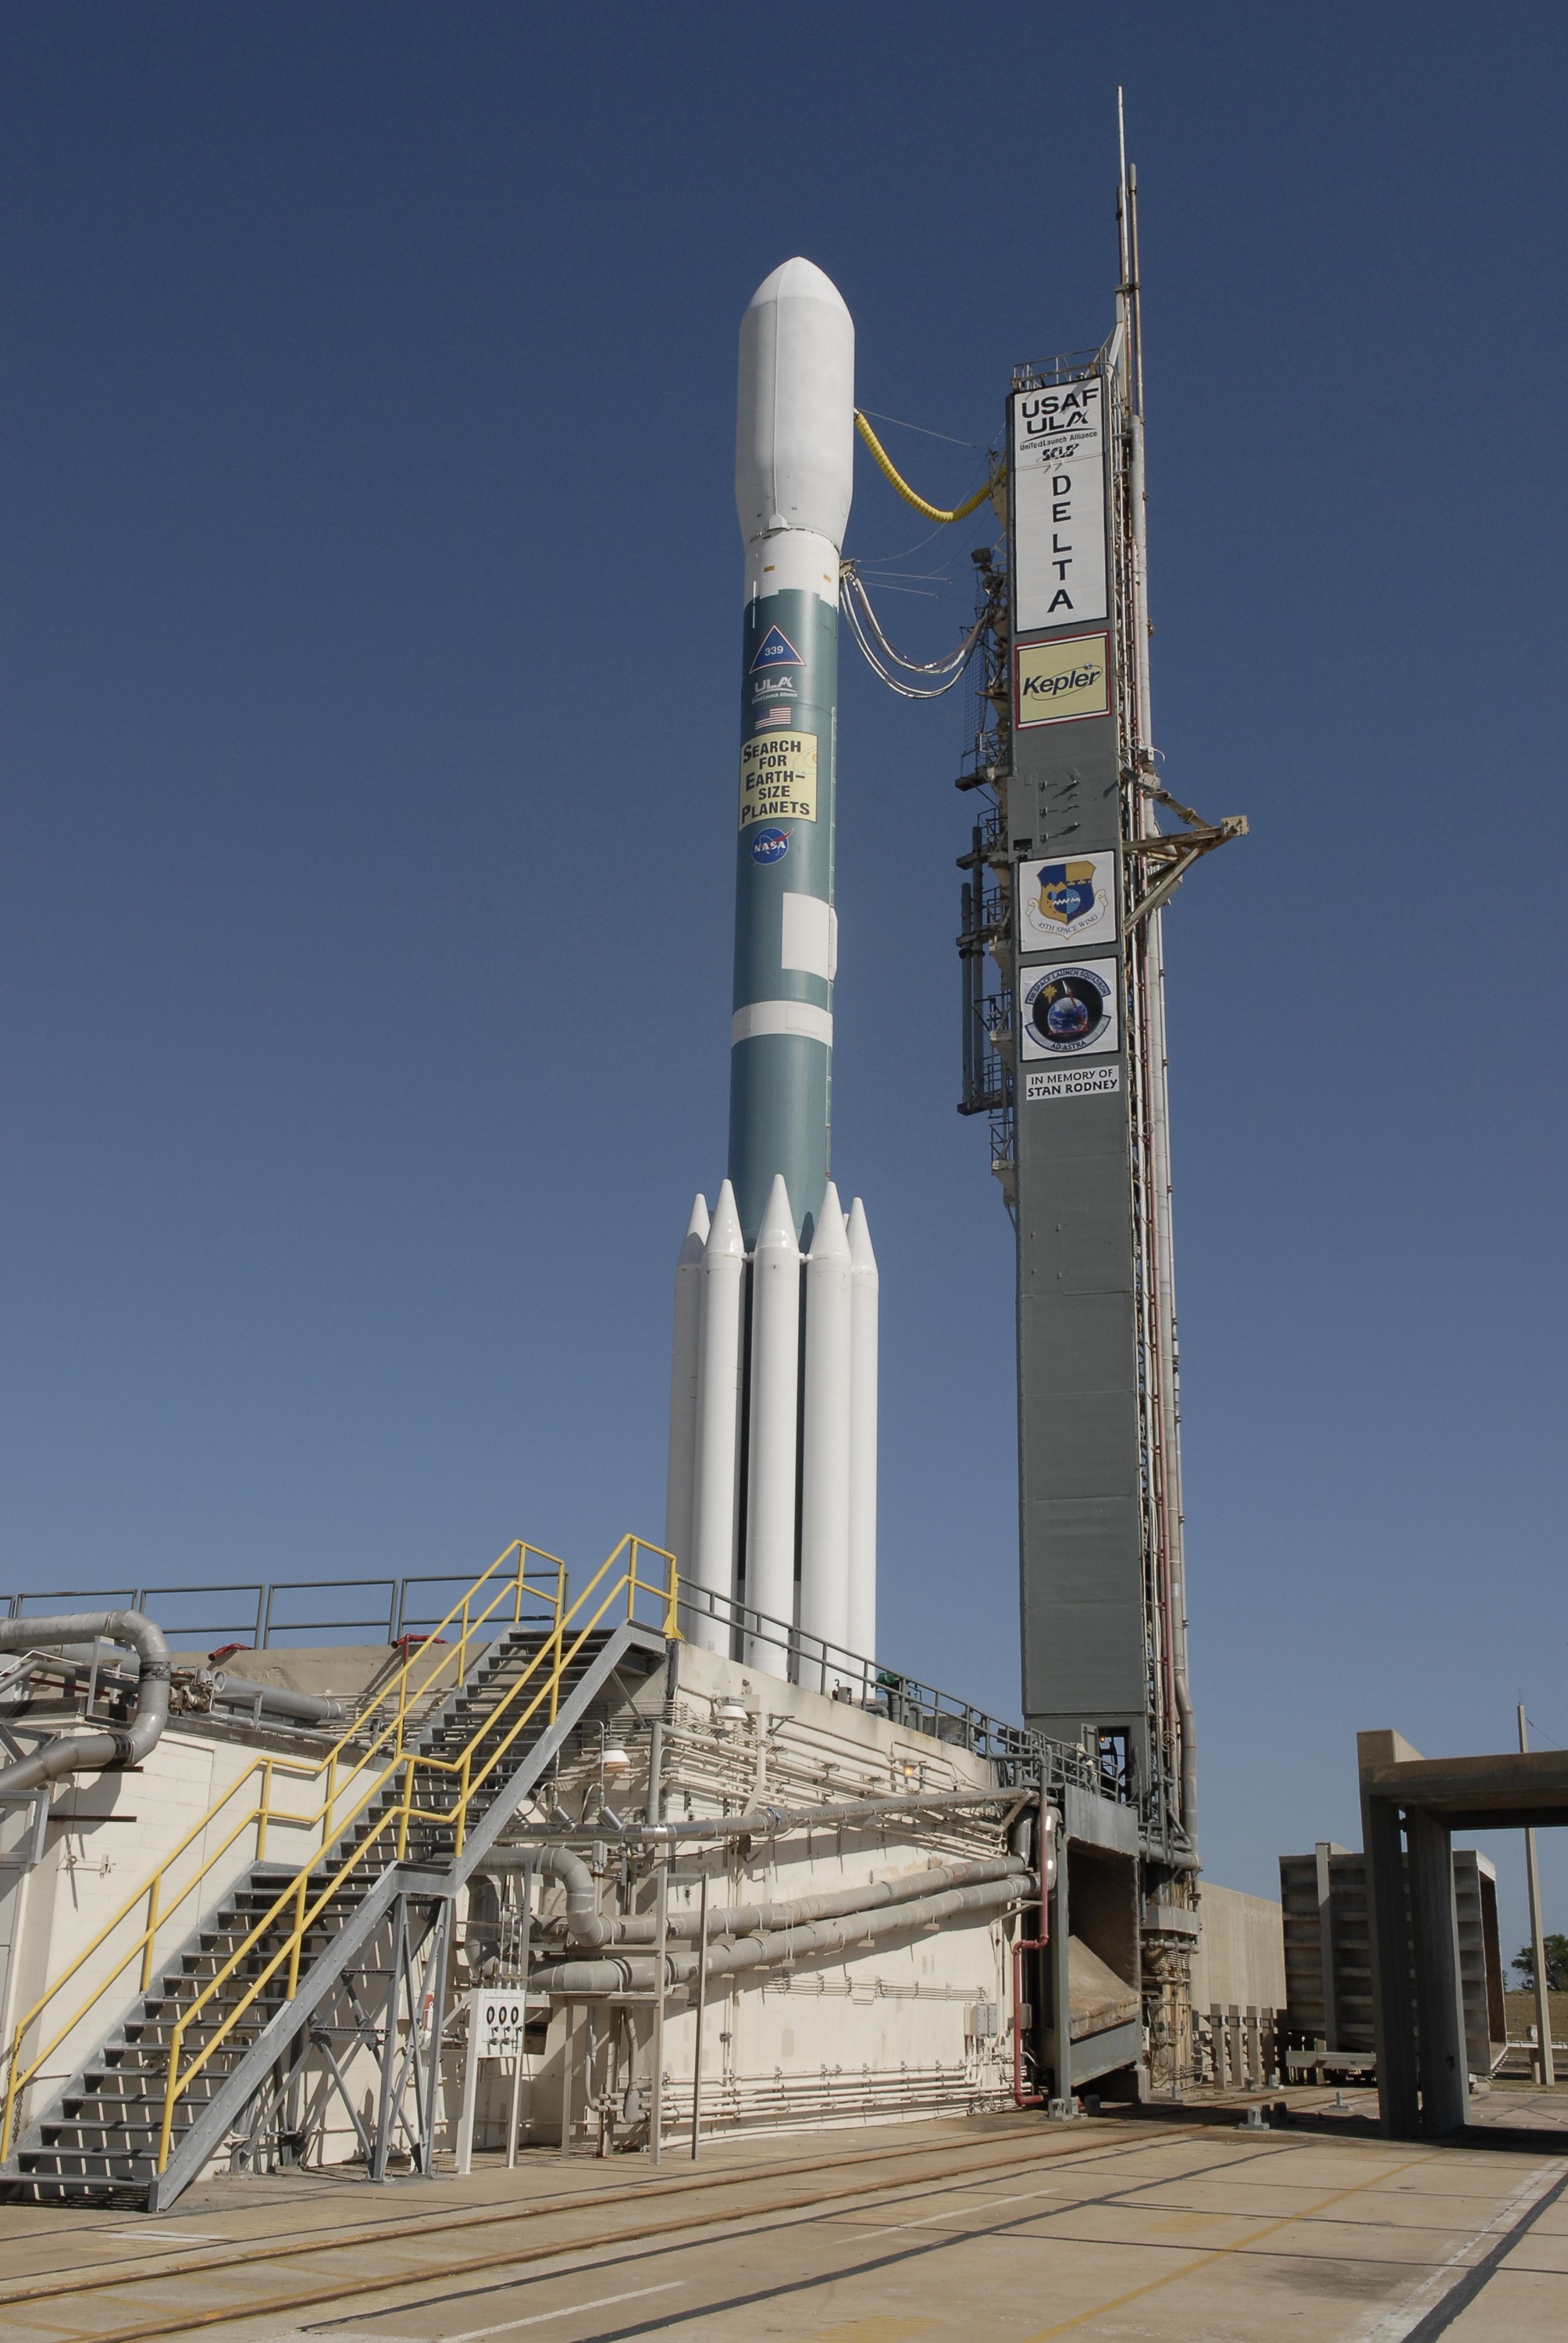

CAPE CANAVERAL, Fla. – After rollback of the mobile service tower on Cape Canaveral Air Force Station's Launch Pad 17-B in Florida, NASA's Kepler spacecraft sits poised for launch atop the United Launch Alliance Delta II 7925 rocket. Kepler is a spaceborne telescope designed to search the nearby region of our galaxy for Earth-size planets orbiting in the habitable zone of stars like our sun. The habitable zone is the region around a star where temperatures permit water to be liquid on a planet's surface. The challenge for Kepler is to look at a large number of stars in order to statistically estimate the total number of Earth-size planets orbiting sun-like stars in the habitable zone. Kepler will survey more than 100,000 stars in our galaxy.

Credit: NASA/Jack Pfaller